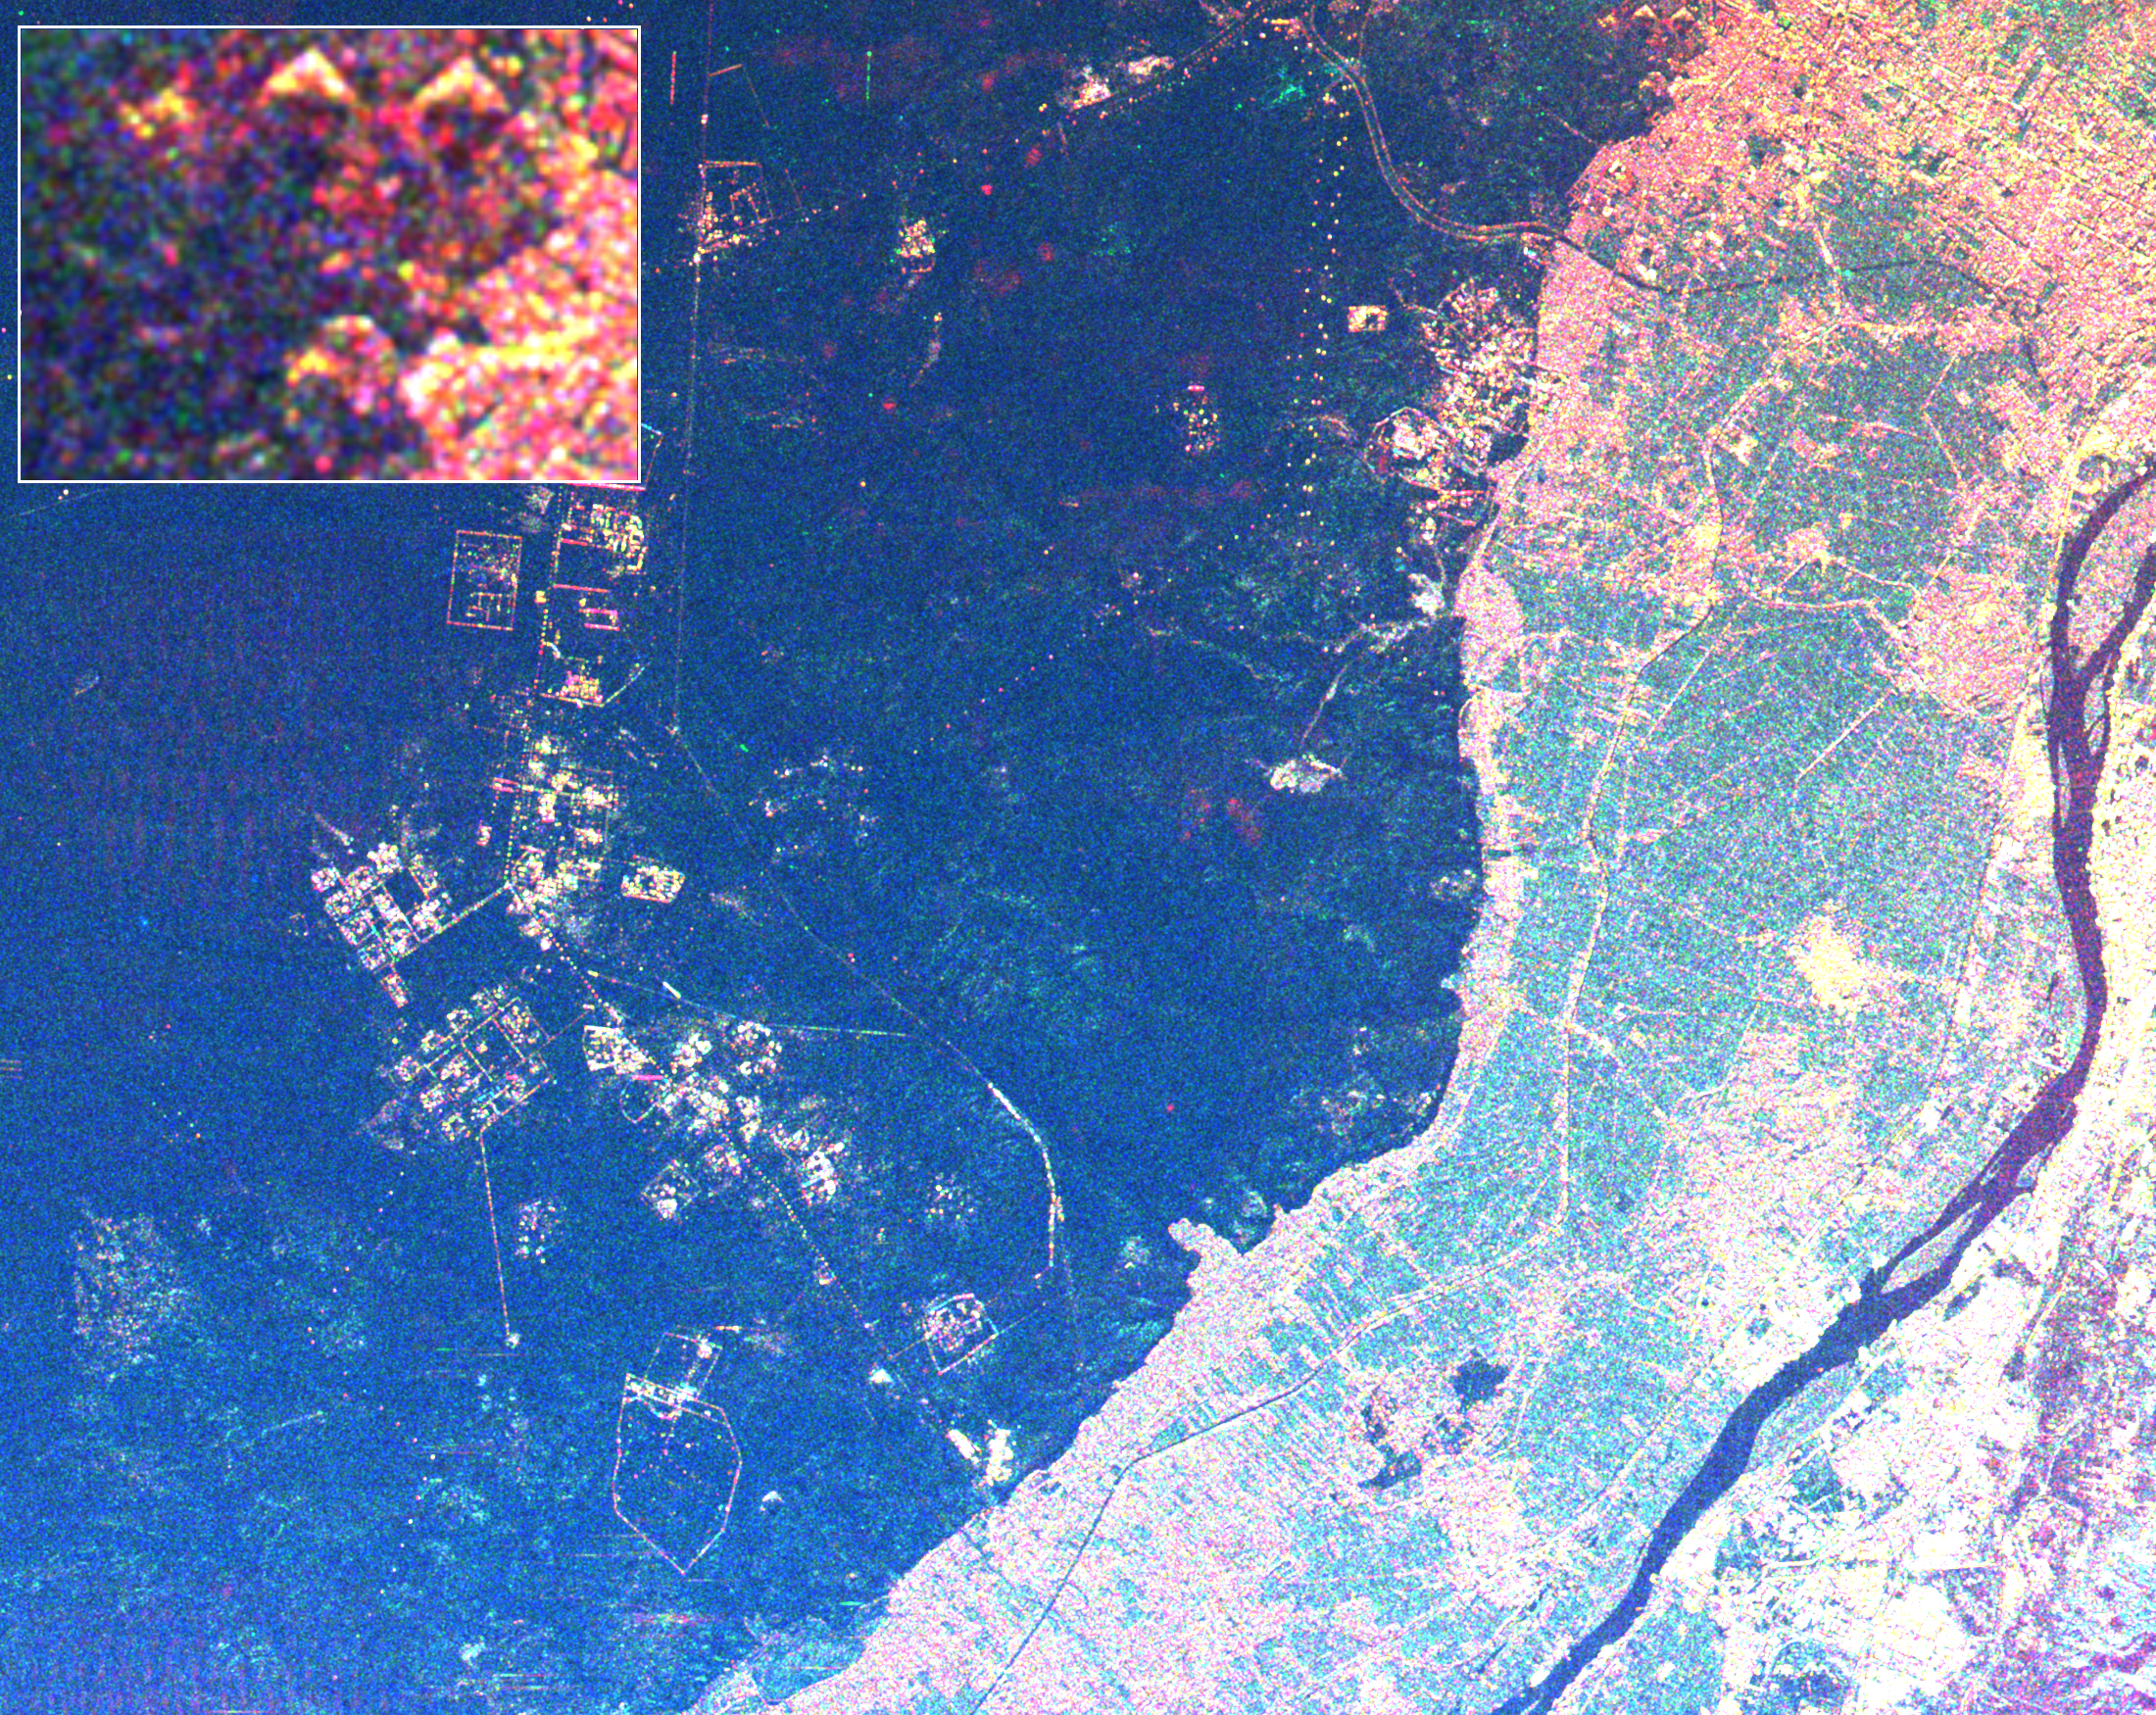

Space Radar Image of Giza Egypt – with Enlargement

This radar image shows the area west of the Nile River near Cairo, Egypt. The Nile River is the dark band along the right side of the image and it flows approximately due North from the bottom to the right. The boundary between dense urbanization and the desert can be clearly seen between the bright and dark areas in the center of the image. This boundary represents the approximate extent of yearly Nile flooding which played an important part in determining where people lived in ancient Egypt. This land usage pattern persists to this day.

The pyramids at Giza appear as three bright triangles aligned with the image top just at the boundary of the urbanized area. They are also shown enlarged in the inset box in the top left of the image. The Great Pyramid of Khufu (Cheops in Greek) is the northern most of the three Giza pyramids. The side-looking radar illuminates the scene from the top, the two sides of the pyramids facing the radar reflect most of the energy back to the antenna and appear radar bright; the two sides away from the radar reflect less energy back and appear dark Two additional pyramids can be seen left of center in the lower portion of the image. The modern development in the desert on the left side of the image is the Sixth of October City, an area of factories and residences started by Anwar Sadat to relieve urban crowding.

The image was taken on April 19, 1994 by the Spaceborne Imaging Radar-C/X-Band Synthetic Aperture Radar (SIR-C/X-SAR) aboard the shuttle Endeavour. SIR-C/X-SAR, a joint mission of the German, Italian and the United States space agencies, is part of NASA’s Mission to Planet Earth. The image is centered on latitude 29.72 degrees North latitude and 30.83 degrees East longitude. The area shown is approximately 20 kilometers by 30 kilometers. The colors in the image are assigned to different frequencies and polarizations of the radar as follows: red is L-band horizontally transmitted, horizontally received; green is C-band horizontally transmitted, horizontally received; blue is C-band horizontally transmitted, vertically received.

Credit: NASA/JPL